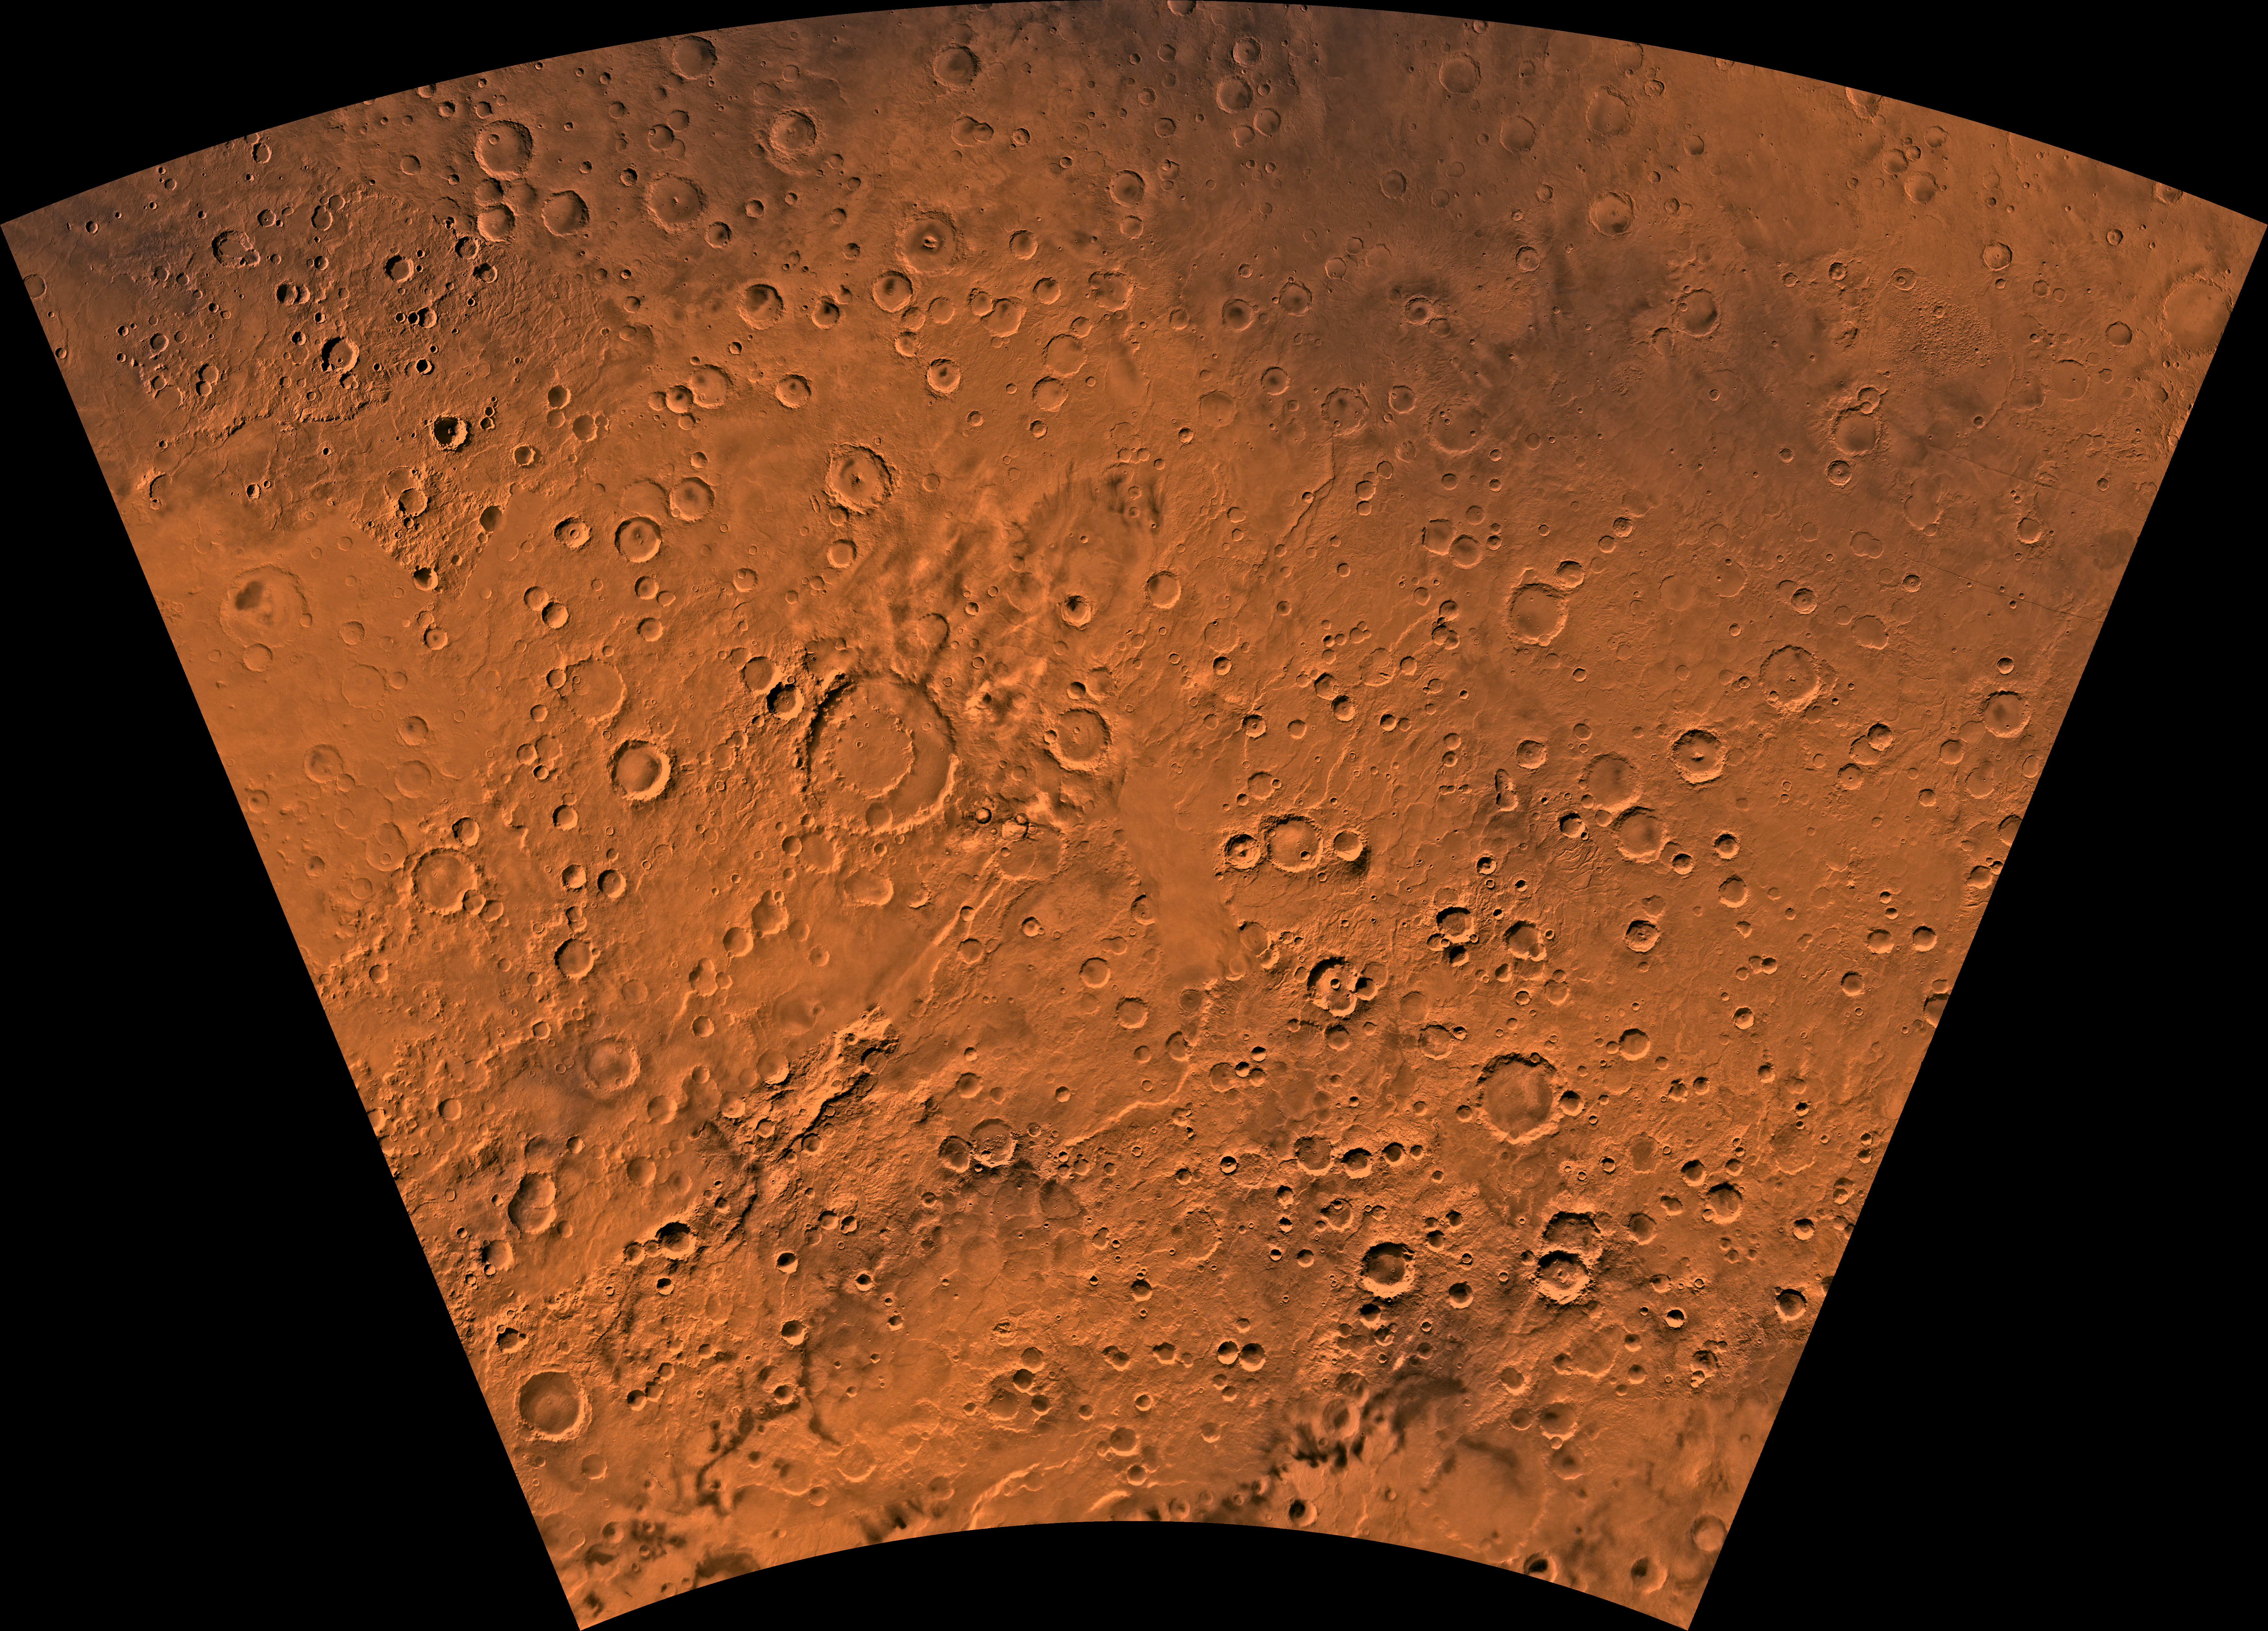

MC-29 Eridania Region

Mars digital-image mosaic merged with color of the MC-29 quadrangle, Eridania region of Mars. The quadrangle is dominated by heavily cratered highlands, with some moderately cratered plains in the central part and large ridge systems in the southern part. The west-central part is marked by a large impact crater, Kepler. Kepler is an ancient remnant of the many large impact events that occurred during the period of heavy bombardment. Latitude range -65 to 30 degrees, longitude range -180 to -120 degrees.

Credit: NASA/JPL/USGS